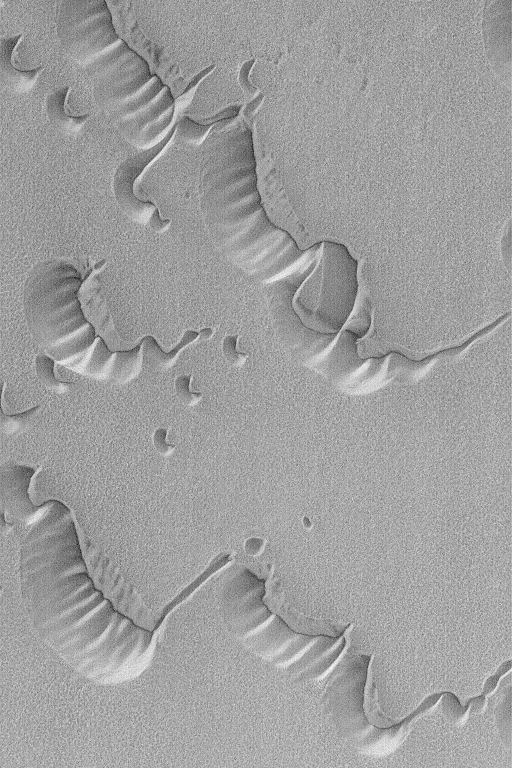

Frosty North Polar Dunes

10 January 2004
While it is summer in Gusev Crater, where the Mars Exploration Rover, Spirit, is operating, it is winter in the martian northern hemisphere. Just this week, the north polar dune fields began to emerge into sunlight after months of frigid darkness. This Mars Global Surveyor (MGS) Mars Orbiter Camera (MOC) view of frost-covered north polar dunes was acquired on 8 January 2004. The steepest slopes on the dunes–their slipfaces–point toward the upper right (northeast), indicating that the dominant winds responsible for their formation came from the opposite direction (lower left, southwest). Sunlight illuminates these dunes from the lower left, which may seem surprising because the brightest slopes on the dunes face the lower right. The brighter slopes are a frost phenomenon; most likely, these are areas with thicker frost deposits. In summer, the dunes would not have frost and would appear much darker than their surroundings. This early view of north polar dunes in winter is located near 75.8°N, 266.3°W. This view covers an area 3 km (1.9 mi) wide.

Credit: NASA/JPL/Malin Space Science Systems